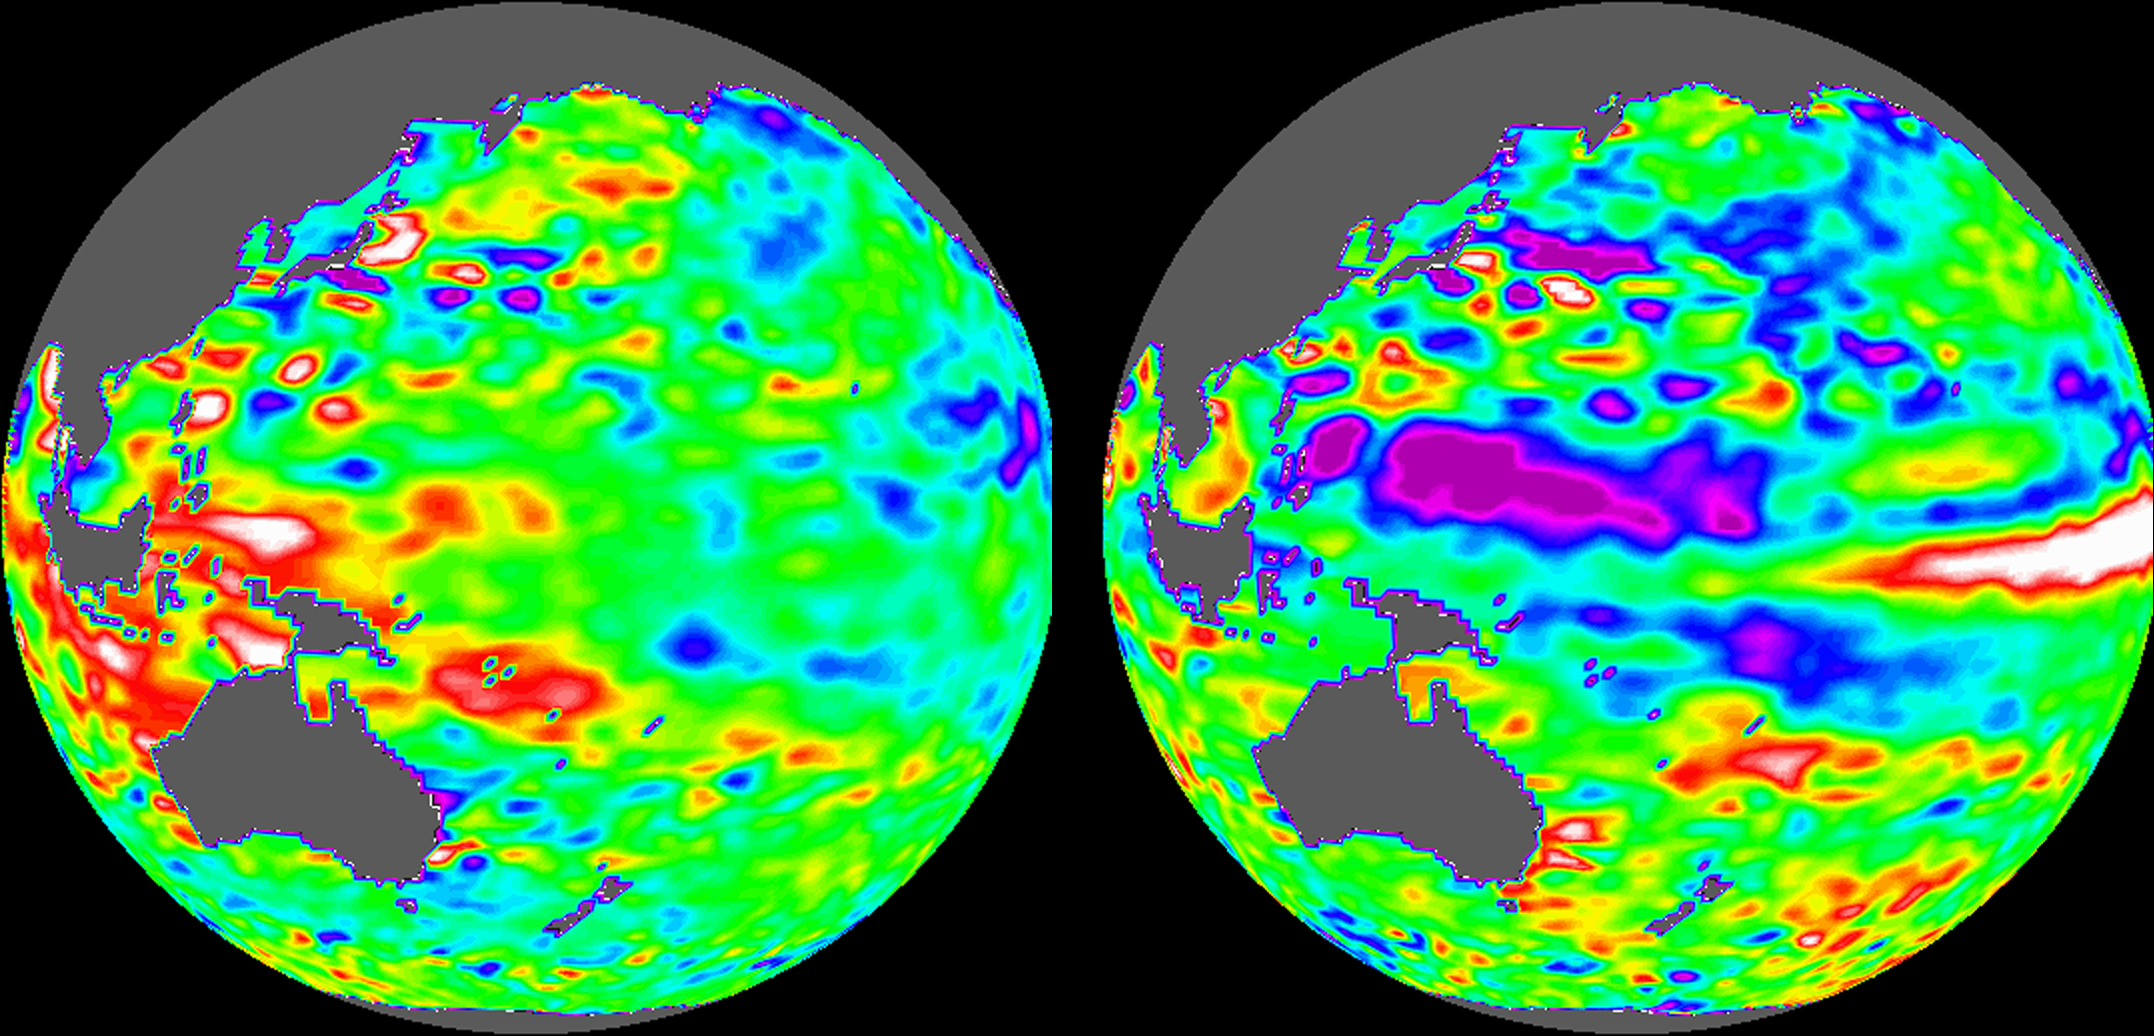

TOPEX/El Niño Watch – Indonesia Area, December, 1996 and August, 1997

These images of the Pacific Ocean near Indonesia were produced using sea surface height measurements taken by the U.S.-French TOPEX/Poseidon satellite. The images show sea surface height relative to normal ocean conditions during December 1996 and August 1997. The difference in sea level between these months is tied to the movement of warm water away from Indonesia.

In December (left image), red and white areas indicate the presence of warm, higher than average sea level around Indonesia. At this time, massive amounts of warm water were detected around Indonesia by the TOPEX/Poseidon satellite. The warm, wet air from this water fed the normally heavy rainfall in this region.

By August 1997 (right image), sea level had dropped well below average as shown by purple areas (sea level at least 18 centimeters (7 inches) below normal). The warm water had shifted east towards the west coast of North and South America, taking the rains with it.

The white and red areas indicate patterns of unusually high heat storage; in the white areas, the sea surface is between 14 and 32 centimeters (6 to 13 inches) above normal; in the red areas, it’s about 10 centimeters (4 inches) above normal.

The movement of warm water away from the western Pacific is tied to the weather-disrupting phenomenon known as El Niño. The departure of the large mass of warm water that is normally located near Indonesia has affected where rain clouds form, altered the typical atmospheric patterns and brought devastating drought to Indonesia. The El Niño phenomenon is thought to be triggered when the steady westward blowing trade winds weaken and even reverse direction.

Using these global data, limited regional measurements from buoys and ships, and a forecasting model of the ocean-atmosphere system, the National Centers for Environmental Prediction (NCEP) of the National Oceanic and Atmospheric Administration (NOAA) has issued an advisory indicating the presence of the early indications of El Niño conditions.

Credit: NASA/JPL